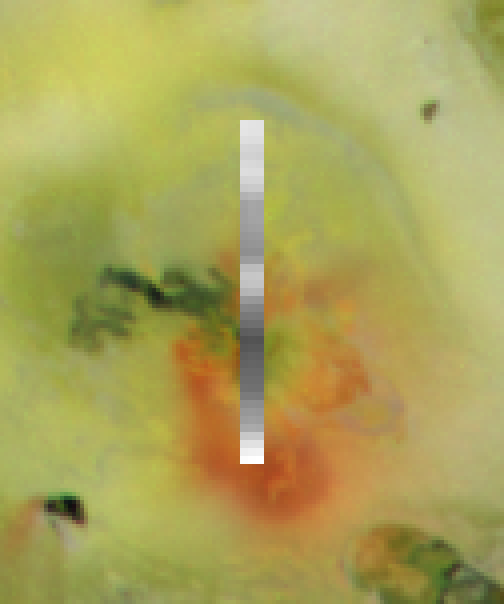

Culann Patera/NIMS

The Culann Patera volcano on Jupiter’s moon Io was observed by the near-infrared mapping spectrometer instrument onboard NASA’s Galileo spacecraft during its Io flyby on November 25, 1999. The instrument obtained spectral data over part of Culann. The spectra were made into a map of the relative amounts of sulfur dioxide frost, superimposed on an image taken by Galileo’s camera in July 1999. In the map, white represents more sulfur dioxide. The image is about 340 kilometers (210 miles) across. The red deposits around Culann and many other volcanoes on Io are thought to be short-chain sulfur molecules (S3 and S4). The spectrometer data shows that the red deposits coincide with enhanced concentrations of sulfur dioxide frost. This is interpreted as being caused by a plume that produced both sulfur and sulfur dioxide, depositing both materials in the same locations.

The Jet Propulsion Laboratory, Pasadena, CA manages the mission for NASA’s Office of Space Science, Washington, DC. JPL is a division of the California Institute of Technology, Pasadena, CA.

Credit: NASA/JPL